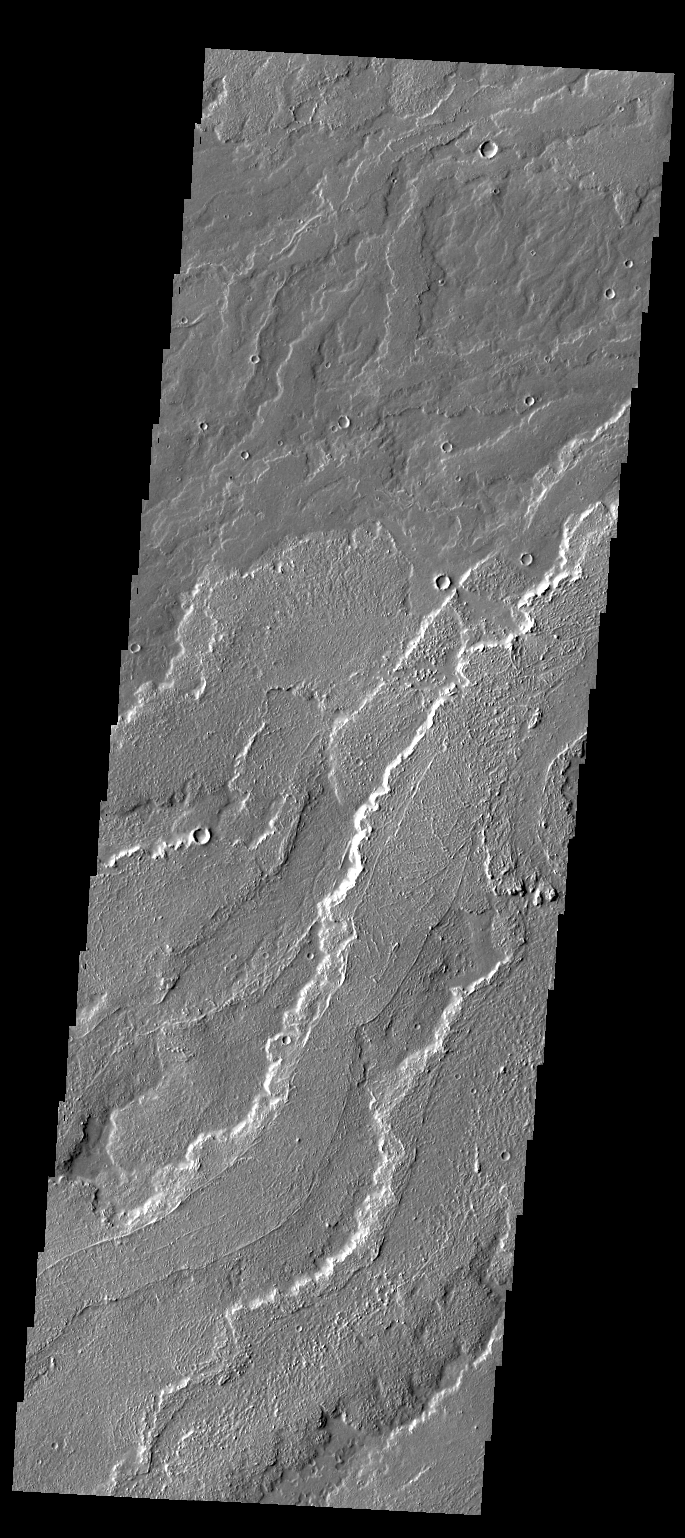

Daedalia Planum

Today’s VIS image shows a small portion of the lava flows that comprise Daedalia Planum.

Credit: NASA/JPL-Caltech/ASU